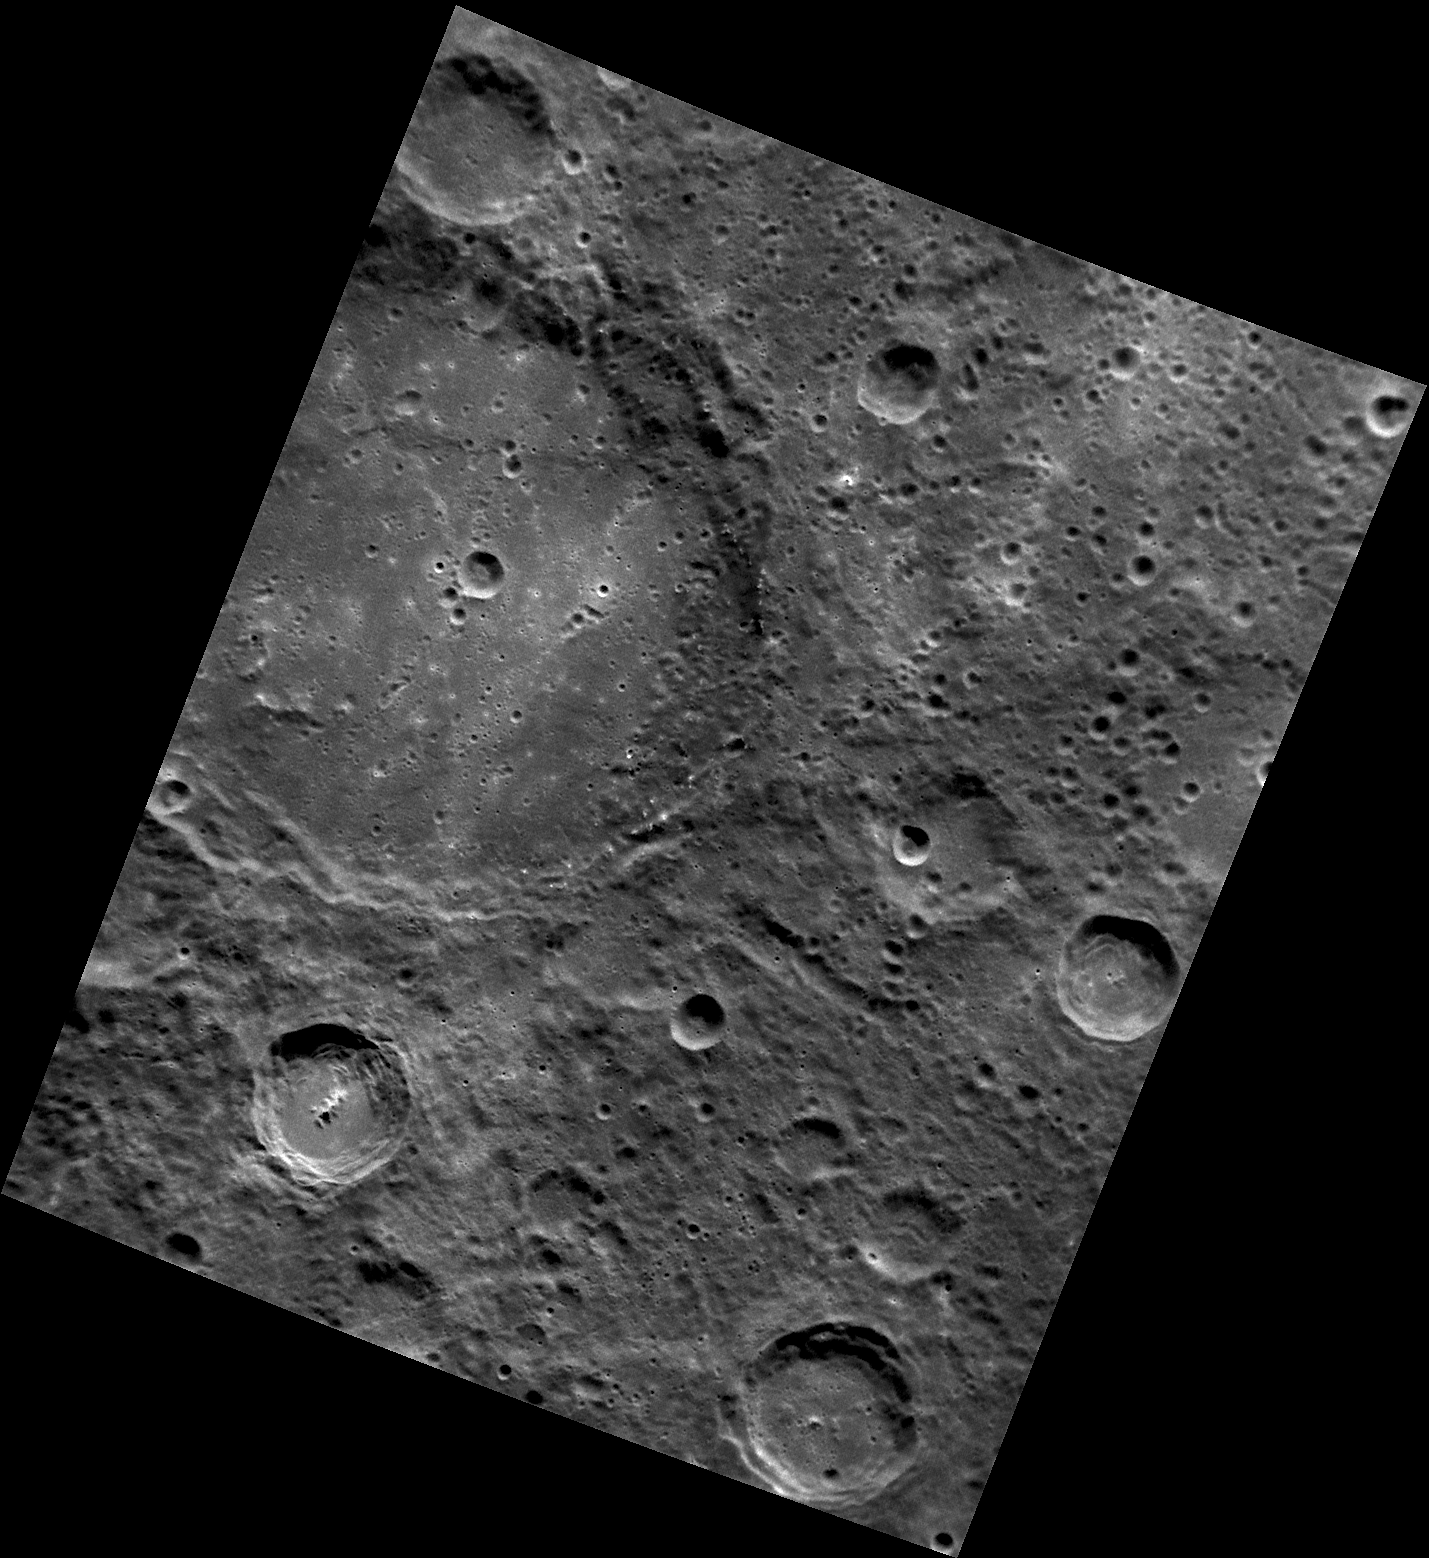

Setting Eyes on Sōtatsu

This image, acquired with the Narrow Angle Camera (NAC), shows Sōtatsu crater, the large crater extending out the left side of the frame. Named for Japanese artist Tawaraya Sōtatsu, the crater was first imaged by Mariner 10 in the 1970s; this is the first close-up view by MESSENGER. The bright spots on Sōtatsu’s floor are caused by small, fresh, young craters.

This image was acquired as part of MDIS’s high-resolution surface morphology base map. The surface morphology base map will cover more than 90% of Mercury’s surface with an average resolution of 250 meters/pixel (0.16 miles/pixel or 820 feet/pixel). Images acquired for the surface morphology base map typically have off-vertical Sun angles (i.e., high incidence angles) and visible shadows so as to reveal clearly the topographic form of geologic features.

The MESSENGER spacecraft is the first ever to orbit the planet Mercury, and the spacecraft’s seven scientific instruments and radio science investigation are unraveling the history and evolution of the Solar System’s innermost planet. Visit the Why Mercury? section of this website to learn more about the key science questions that the MESSENGER mission is addressing. During the one-year primary mission, MDIS is scheduled to acquire more than 75,000 images in support of MESSENGER’s science goals.

Date acquired: September 07, 2011
Image Mission Elapsed Time (MET): 223923243
Image ID: 730945
Instrument: Narrow Angle Camera (NAC) of the Mercury Dual Imaging System (MDIS)
Center Latitude: -50.08°
Center Longitude: 344.1° E
Resolution: 222 meters/pixel
Scale: Sōtatsu crater has a diameter of 156 km (97 miles)
Incidence Angle: 51.9°
Emission Angle: 35.7°
Phase Angle: 87.6°

These images are from MESSENGER, a NASA Discovery mission to conduct the first orbital study of the innermost planet, Mercury. For information regarding the use of images, see the MESSENGER image use policy.

Credit: NASA/Johns Hopkins University Applied Physics Laboratory/Carnegie Institution of Washington